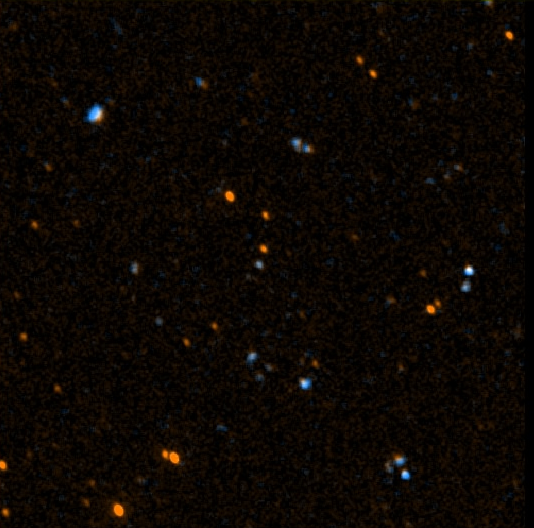

GALEX 1st Light Near Ultraviolet -50

This image was taken May 21 and 22 by NASA’s Galaxy Evolution Explorer. The image was made from data gathered by the two channels of the spacecraft camera during the mission’s “first light” milestone. It shows about 50 celestial objects in the constellation Hercules. The reddish objects represent those detected by the camera’s near ultraviolet channel over a 5-minute period, while bluish objects were detected over a 3-minute period by the camera’s far ultraviolet channel. Deeper imaging may confirm the apparent existence in this field of galaxy pairs and triplets or individual star formation regions in single galaxies.

The Galaxy Evolution Explorer’s first light images are dedicated to the crew of the Space Shuttle Columbia. The Hercules region was directly above Columbia when it made its last contact with NASA Mission Control on February 1, over the skies of Texas.

The Galaxy Evolution Explorer launched on April 28 on a mission to map the celestial sky in the ultraviolet and determine the history of star formation in the universe over the last 10 billion years.

Credit: NASA/JPL/Caltech